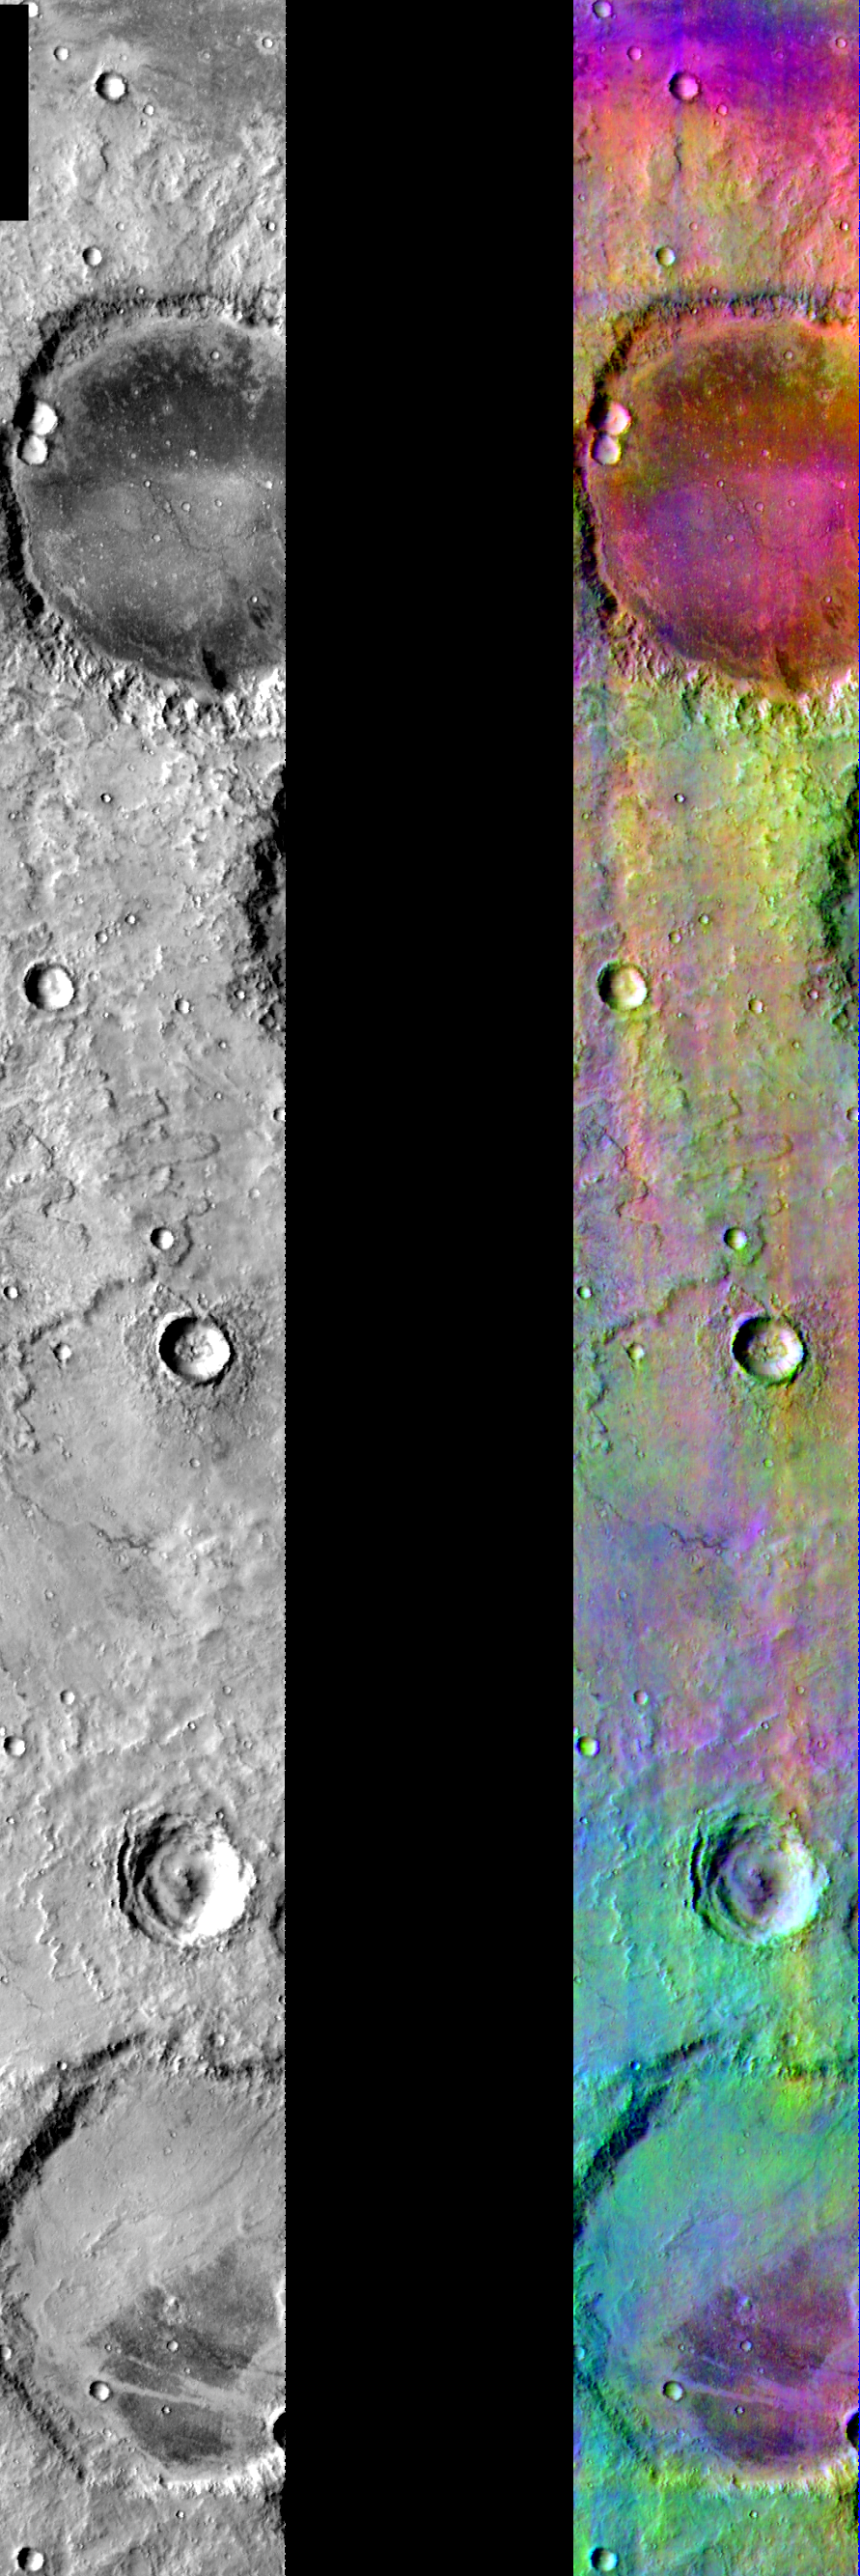

DCS Color near Mare Cimmerium

Released July 28, 2004

This image shows two representations of the same infra-red image covering an area near Mare Cimmerium. On the left is a grayscale image showing surface temperature, and on the right is a false-color composite made from 3 individual THEMIS bands. The false-color image is colorized using a technique called decorrelation stretch (DCS), which emphasizes the spectral differences between the bands to highlight compositional variations.

This area contains a mixture of basaltic materials (magenta/purple) and dust (green/blue). Faint blue areas may be due to some thin water ice clouds. The different compositional units are sometimes correlated with crater floors and other surface features, but they are often not tied to valleys, lava flows, etc… indicating that the surface materials could be mobile (dust and sand).

Image information: IR instrument. Latitude -23.7, Longitude 139.3 East (220.7 West). 100 meter/pixel resolution.

Note: this THEMIS visual image has not been radiometrically nor geometrically calibrated for this preliminary release. An empirical correction has been performed to remove instrumental effects. A linear shift has been applied in the cross-track and down-track direction to approximate spacecraft and planetary motion. Fully calibrated and geometrically projected images will be released through the Planetary Data System in accordance with Project policies at a later time.

NASA’s Jet Propulsion Laboratory manages the 2001 Mars Odyssey mission for NASA’s Office of Space Science, Washington, D.C. The Thermal Emission Imaging System (THEMIS) was developed by Arizona State University, Tempe, in collaboration with Raytheon Santa Barbara Remote Sensing. The THEMIS investigation is led by Dr. Philip Christensen at Arizona State University. Lockheed Martin Astronautics, Denver, is the prime contractor for the Odyssey project, and developed and built the orbiter. Mission operations are conducted jointly from Lockheed Martin and from JPL, a division of the California Institute of Technology in Pasadena.

Credit: NASA/JPL/Arizona State University